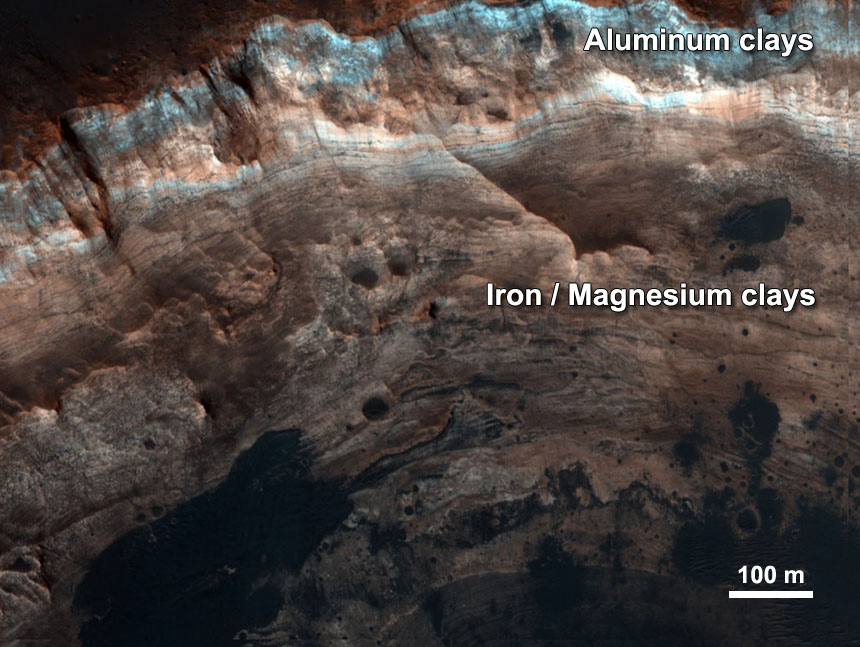

Chemical Alteration by Water, Mawrth Vallis

Thick stacks of clay minerals indicate chemical alteration of thick stacks of rock by interaction with liquid water on ancient Mars. Aluminum clays overlying iron/magnesium clays here in the ancient terrains of Mawrth Vallis indicate a change in environmental conditions. Aluminum clays may form by near-surface leaching while iron/magnesium clays may form in the subsurface. The image is from the High Resolution Imaging Science Experiment camera on NASA’s Mars Reconnaissance Orbiter. (References: Wray et al., 2008; Loizeau et al., 2010.)

Credit: NASA/JPL-Caltech/Univ. of Arizona